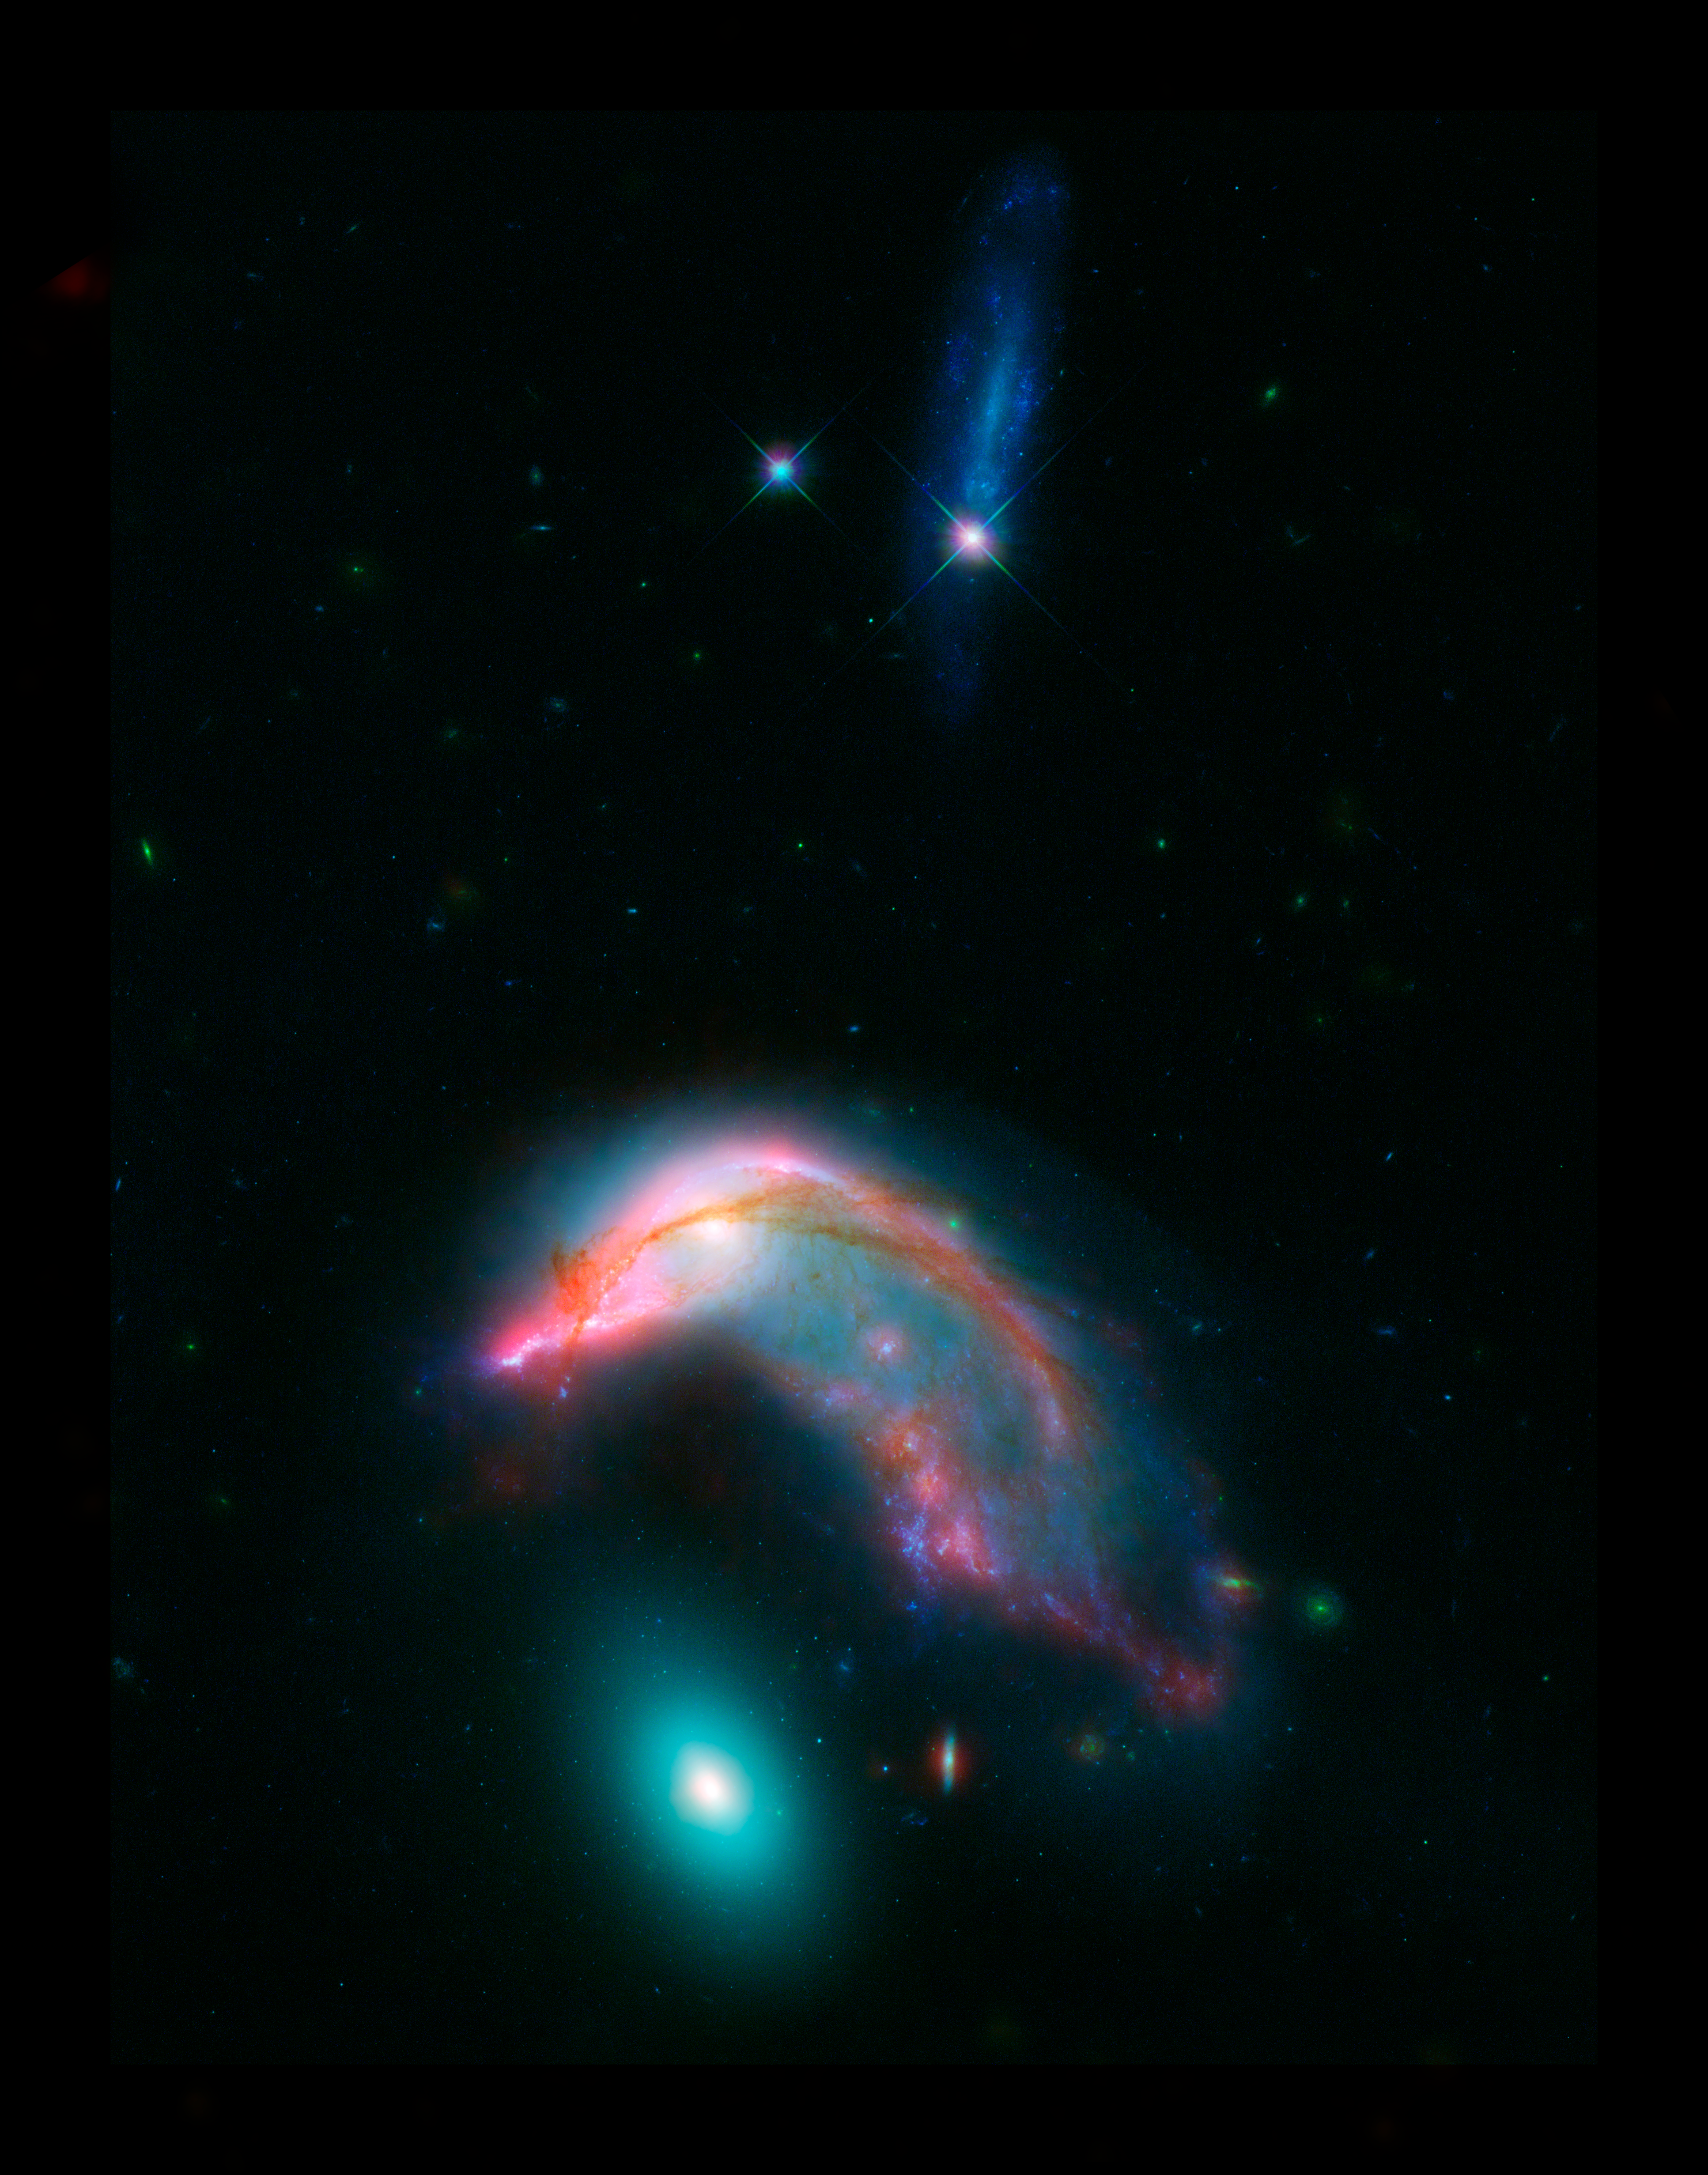

Arp 142: The Penguin and the Egg

This image of distant interacting galaxies, known collectively as Arp 142, bears an uncanny resemblance to a penguin guarding an egg. Data from NASA's Spitzer and Hubble space telescopes have been combined to show these dramatic galaxies in light that spans the visible and infrared parts of the spectrum.

This dramatic pairing shows two galaxies that couldn't look more different as their mutual gravitational attraction slowly drags them closer together.

The "penguin" part of the pair, NGC 2336, was probably once a relatively normal-looking spiral galaxy, flattened like a pancake with smoothly symmetric spiral arms. Rich with newly-formed hot stars, seen in visible light from Hubble as bluish filaments, its shape has now been twisted and distorted as it responds to the gravitational tugs of its neighbor. Strands of gas mixed with dust stand out as red filaments detected at longer wavelengths of infrared light seen by Spitzer.

The "egg" of the pair, NGC 2937, by contrast, is nearly featureless. The distinctly different greenish glow of starlight tells the story of a population of much older stars. The absence of glowing red dust features informs us that it has long since lost its reservoir of gas and dust from which new stars can form. While this galaxy is certainly reacting to the presence of its neighbor, its smooth distribution of stars obscures any obvious distortions of its shape.

Eventually these two galaxies will merge to form a single object, with their two populations of stars, gas and dust intermingling. This kind of merger was likely a significant step in the history of most large galaxies we see around us in the nearby universe, including our own Milky Way.

At a distance of about 352 million light-years, these two galaxies are roughly 10 times farther away than our nearest major galactic neighbor, the Andromeda galaxy. The blue streak at the top of the image is an unrelated background galaxy that is farther away than Arp 142.

Combining light from across the visible and infrared spectrums helps astronomers piece together the complex story of the life cycles of galaxies. While this image required data from both the Spitzer and Hubble telescopes to cover this range of light, NASA's upcoming James Webb Space Telescope will be able to see all of these wavelengths of light, and with dramatically better clarity.

Credit: NASA-ESA/STScI/AURA/JPL-Caltech